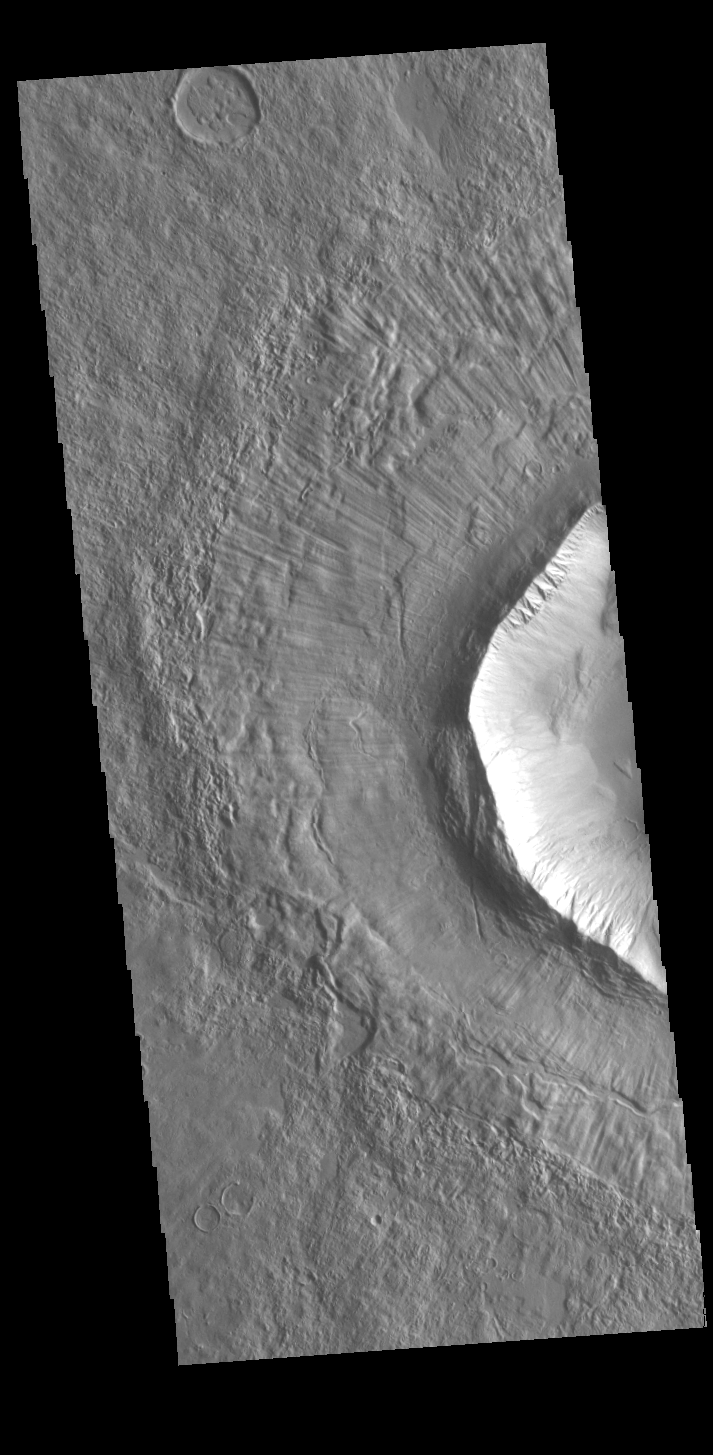

Utopia Planitia Crater

Today’s VIS image shows part of an unnamed crater in Utopia Planitia. The ejecta surrounding the crater rim shows both layering and radial grooves. These features formed during the impact event.

Credit: NASA/JPL-Caltech/ASU